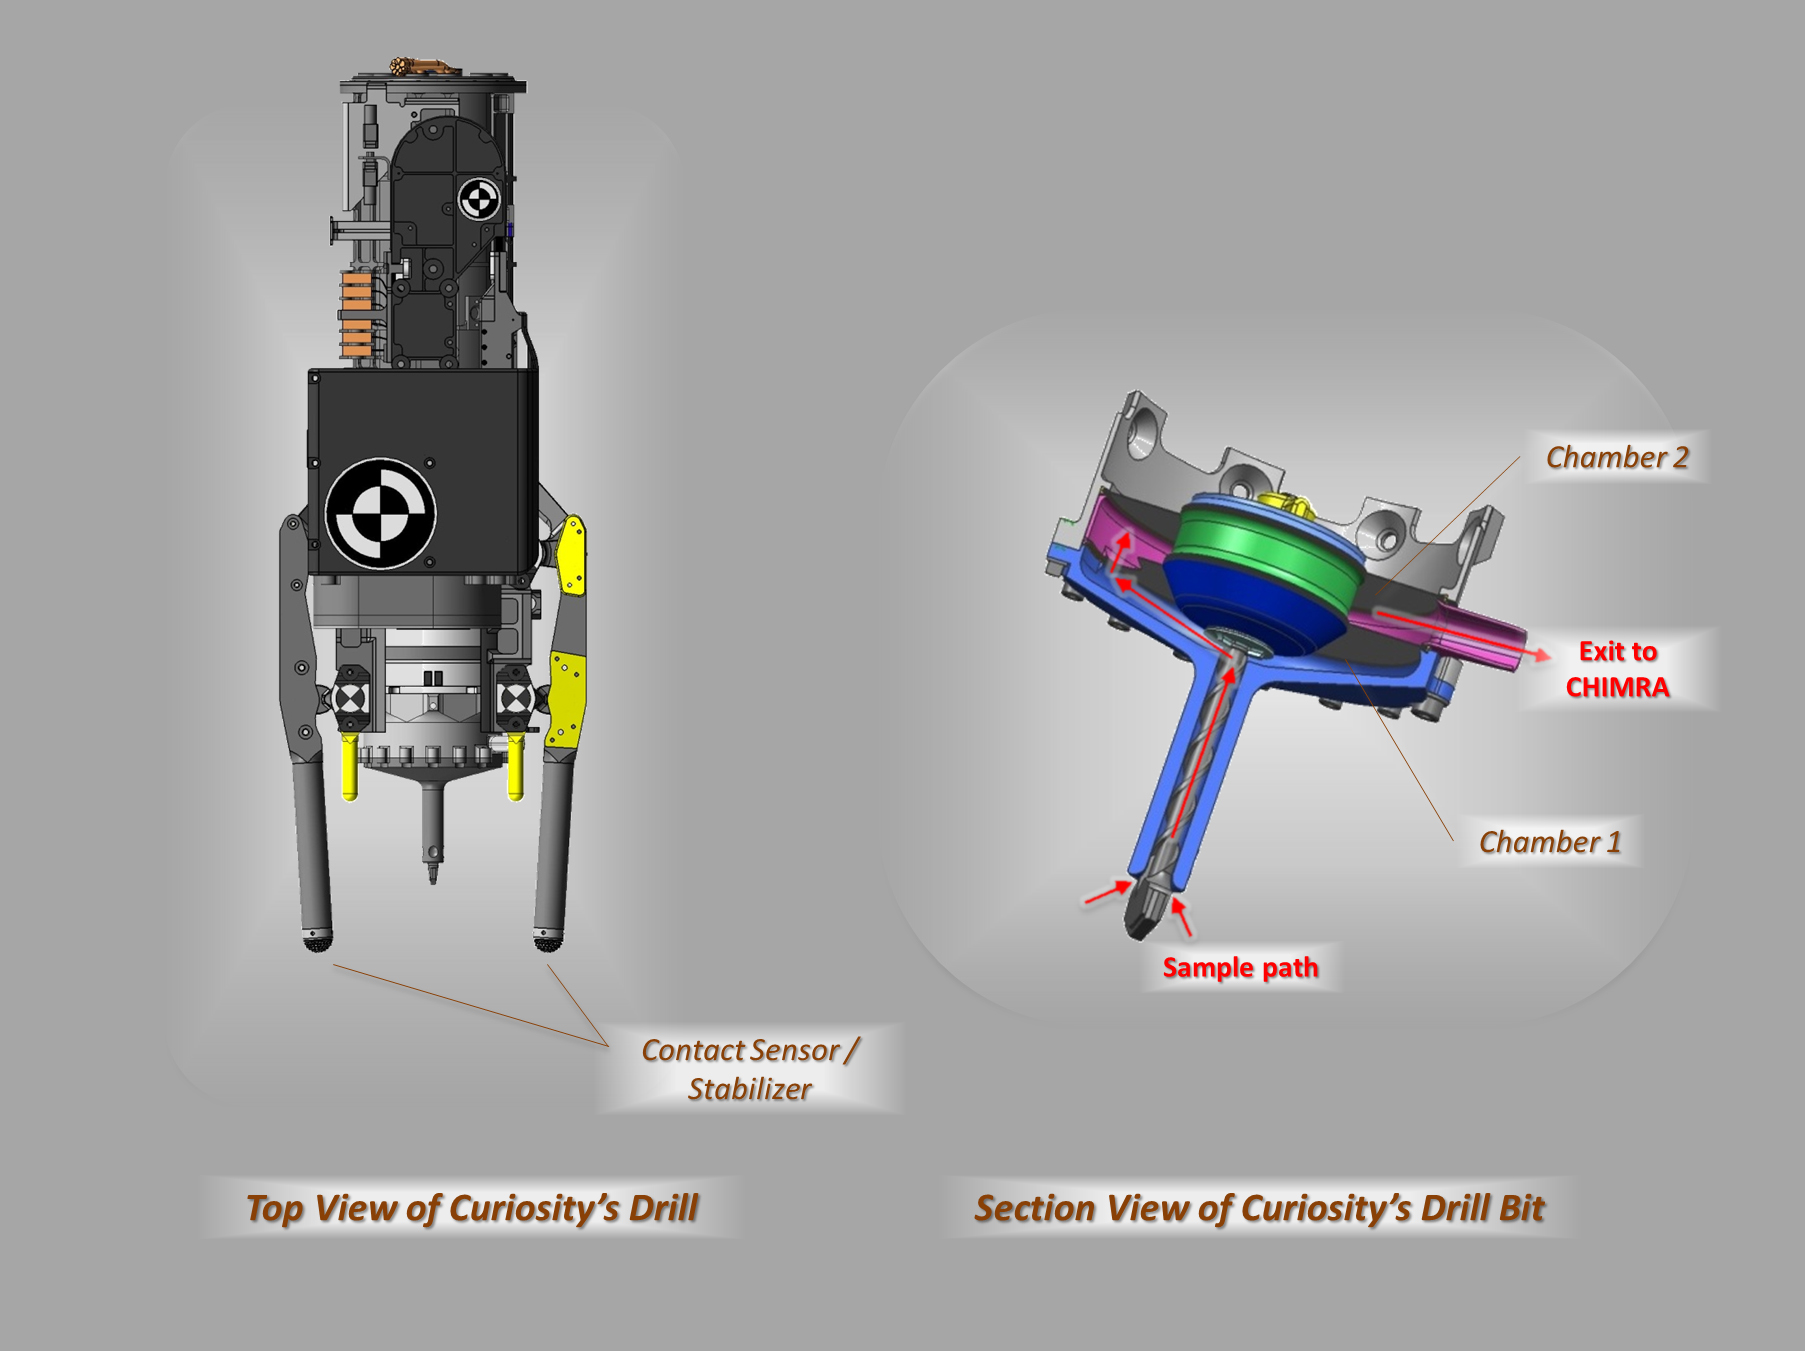

Views of Curiosity’s Drill

These schematic drawings show a top view and a cutaway view of a section of the drill on NASA’s Curiosity rover on Mars. The section view on the right also indicates the flow of material within the drill bit.

JPL, a division of the California Institute of Technology, Pasadena, manages the Mars Science Laboratory Project for NASA’s Science Mission Directorate, Washington. JPL designed and built the rover.

Credit: NASA/JPL-Caltech